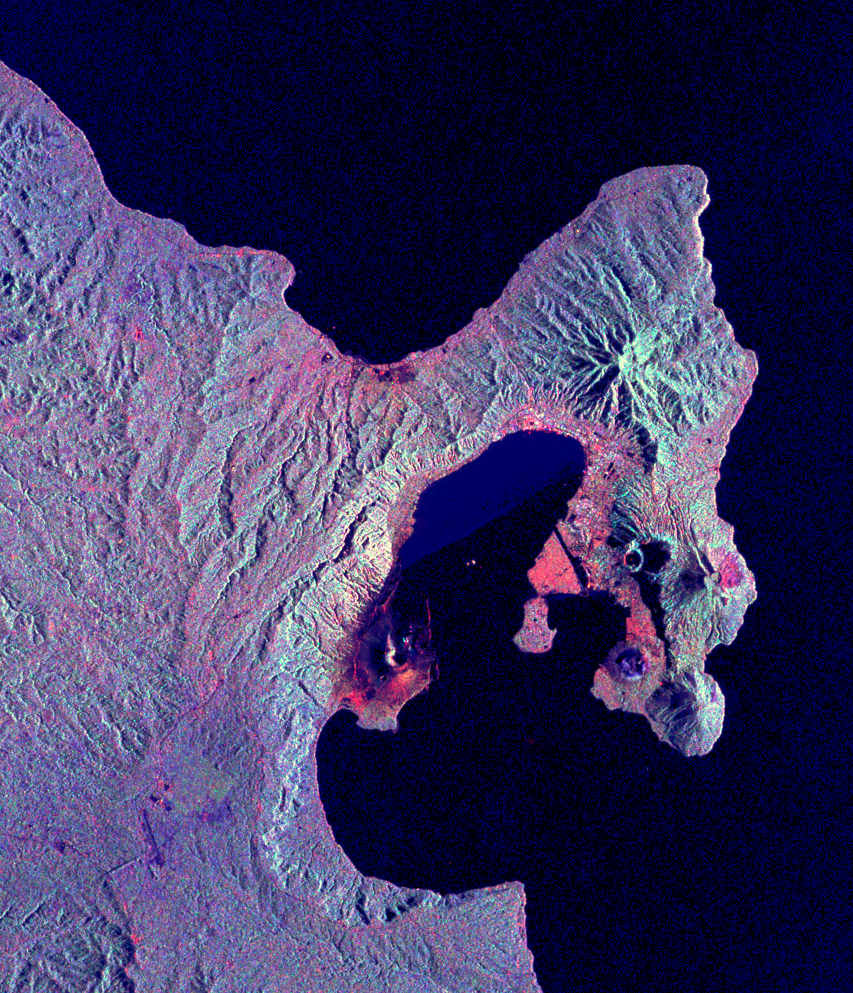

Space Radar Image of Rabaul Volcano, New Guinea

This is a radar image of the Rabaul volcano on the island of New Britain, Papua, New Guinea taken almost a month after its September 19, 1994, eruption that killed five people and covered the town of Rabaul and nearby villages with up to 75 centimeters (30 inches) of ash. More than 53,000 people have been displaced by the eruption.

The image was acquired by the Spaceborne Imaging Radar-C/X-band Synthetic Aperture Radar (SIR-C/X-SAR) aboard the space shuttle Endeavour on its 173rd orbit on October 11, 1994. This image is centered at 4.2 degrees south latitude and 152.2 degrees east longitude in the southwest Pacific Ocean. The area shown is approximately 21 kilometers by 25 kilometers (13 miles by 15.5 miles). North is toward the upper right. The colors in this image were obtained using the following radar channels: red represents the L-band (horizontally transmitted and received); green represents the L-band (horizontally transmitted and vertically received); blue represents the C-band (horizontally transmitted and vertically received).

Most of the Rabaul volcano is underwater and the caldera (crater) creates Blanche Bay, the semi-circular body of water that occupies most of the center of the image. Volcanic vents within the caldera are visible in the image and include Vulcan, on a peninsula on the west side of the bay, and Rabalanakaia and Tavurvur (the circular purple feature near the mouth of the bay) on the east side. Both Vulcan and Tavurvur were active during the 1994 eruption. Ash deposits appear red-orange on the image, and are most prominent on the south flanks of Vulcan and north and northwest of Tavurvur. A faint blue patch in the water in the center of the image is a large raft of floating pumice fragments that were ejected from Vulcan during the eruption and clog the inner bay. Visible on the east side of the bay are the grid-like patterns of the streets of Rabaul and an airstrip, which appears as a dark northwest-trending band at the right-center of the image. Ashfall and subsequent rains caused the collapse of most buildings in the town of Rabaul. Mudflows and flooding continue to pose serious threats to the town and surrounding villages. Volcanologists and local authorities expect to use data such as this radar image to assist them in identifying the mechanisms of the eruption and future hazardous conditions that may be associated with the vigorously active volcano.

Spaceborne Imaging Radar-C/X-band Synthetic Aperture Radar (SIR-C/X-SAR) is part of NASA’s Mission to Planet Earth. The radars illuminate Earth with microwaves, allowing detailed observations at any time, regardless of weather or sunlight conditions. SIR-C/X-SAR uses three microwave wavelengths: L-band (24 cm), C-band (6 cm) and X-band (3 cm). The multi-frequency data will be used by the international scientific community to better understand the global environment and how it is changing. The SIR-C/X-SAR data, complemented by aircraft and ground studies, will give scientists clearer insights into those environmental changes which are caused by nature and those changes which are induced by human activity.

SIR-C was developed by NASA’s Jet Propulsion Laboratory. X-SAR was developed by the Dornier and Alenia Spazio companies for the German space agency, Deutsche Agentur fuer Raumfahrtangelegenheiten (DARA), and the Italian space agency, Agenzia Spaziale Italiana (ASI), with the Deutsche Forschungsanstalt fuer Luft und Raumfahrt e.v.(DLR), the major partner in science, operations and data processing of X-SAR.

Credit: NASA/JPL